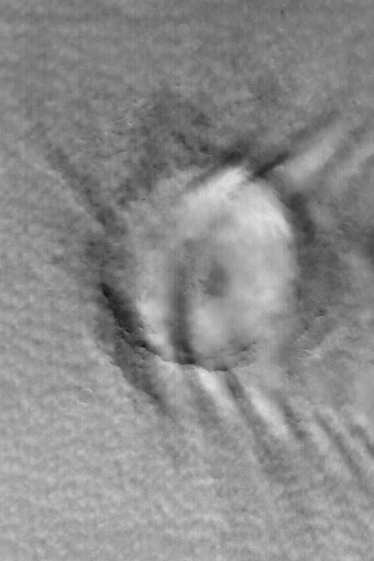

Winter Clouds Over Mie

12 March 2004
This Mars Global Surveyor (MGS) Mars Orbiter Camera (MOC) red wide angle image shows late winter clouds over the 104 km (~65 mi) diameter crater, Mie. Cellular clouds occur in the lower martian atmosphere, surrounding Mie Crater. Their cloudtops are at an altitude that is below the crater rim. Higher than the crater rim occurs a series of lee wave clouds, indicating air circulation moving from west/northwest (left) toward the east/southeast (right). Mie Crater is located in Utopia Planitia, not too far from the Viking 2 landing site, near 48.5°N, 220.4°W. Sunlight illuminates this January 2004 scene from the lower left.

Credit: NASA/JPL/Malin Space Science Systems